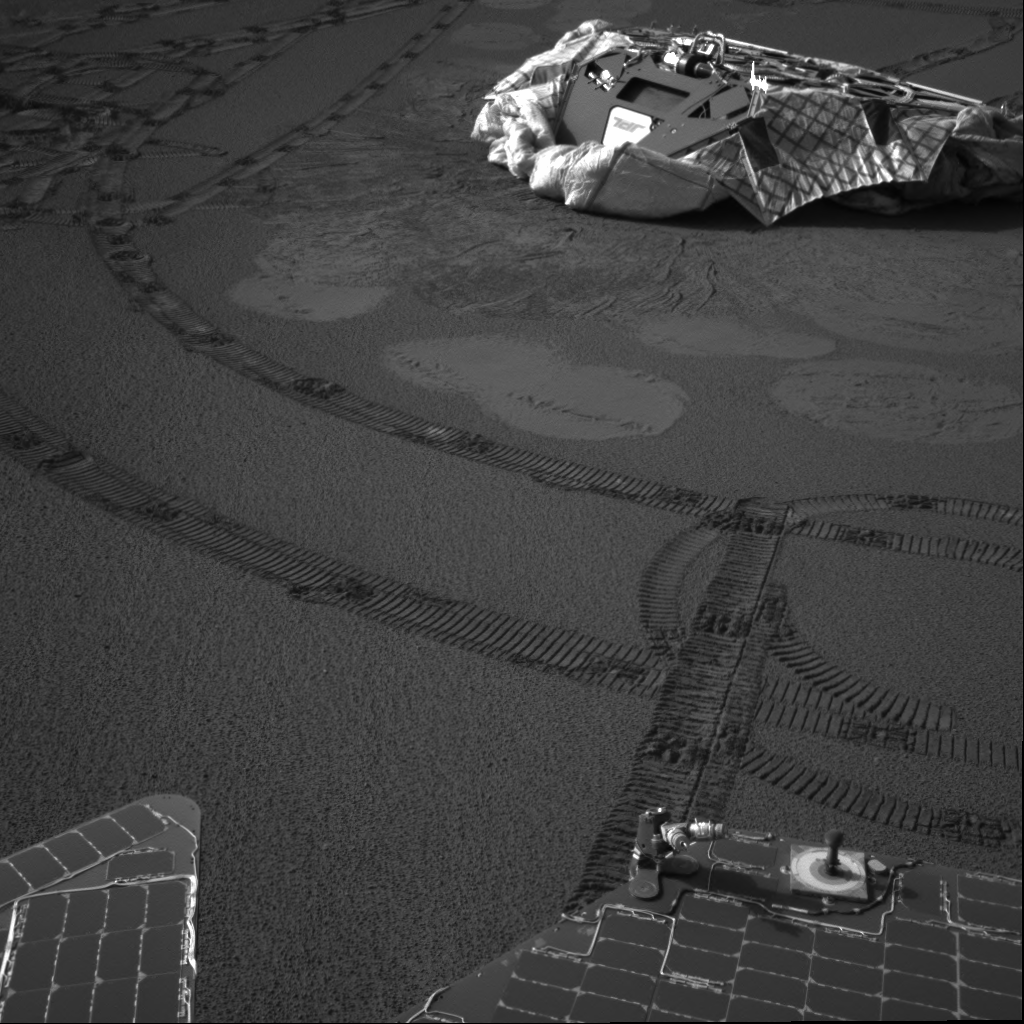

Home and Back Again

The Mars Exploration Rover Opportunity finished observations of the prominent rock outcrop it has been studying during its 51 martian days, or sols, on Mars, and is currently on the hunt for new discoveries. This image from the rover’s navigation camera atop its mast features Opportunity’s lander–its temporary home for the six-month cruise to Mars. The rover’s soil survey traverse plan involves arcing around its landing site, called the Challenger Memorial Station, and over the trench it made on sol 23. In this image, Opportunity is situated about 6.2 meters (about 20.3 feet) from the lander. Rover tracks zig-zag along the surface. Bounce marks and airbag retraction marks are visible around the lander. The calibration target or sundial, which both rover panoramic cameras use to verify the true colors and brightness of the red planet, is visible on the back end of the rover.

Credit: NASA/JPL